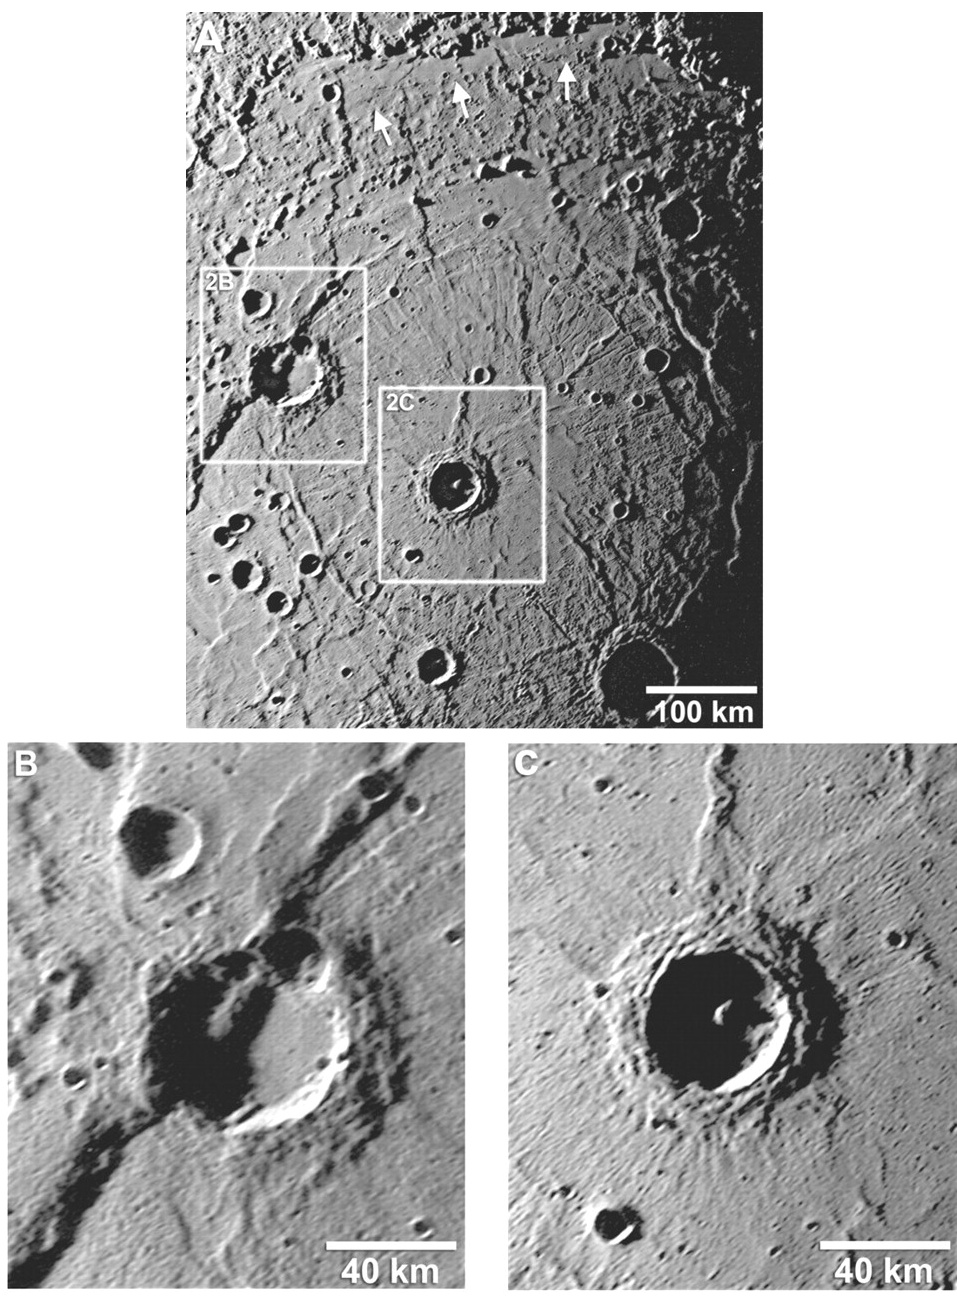

A Closer Look into Rembrandt Basin

Details about the newly discovered Rembrandt impact basin (PIA12049) were published recently in Science magazine, and the images shown here are from that article. The top image shows a NAC mosaic of the interior of Rembrandt, and white arrows indicate areas near the basin’s northern rim that have been infilled by volcanic smooth plains. The white boxes outline areas with two craters that are shown in more detail in the bottom images. The walls and floor of the crater in the bottom left image (diameter of 60 kilometers, 37 miles) have been cross-cut and offset by a younger lobate scarp. In contrast, the crater in the bottom right image (diameter of 44 kilometers, 27 miles) exhibits characteristics of a young, fresh crater that has not been altered by scarps or volcanic smooth plains. By examining details such as these for different features within Rembrandt, the relative timing of volcanism, deformation, and cratering within this basin is being revealed.

Date Acquired: October 6, 2008
Image Mission Elapsed Time (MET): 131766396, 131766401, 131766417
Instrument: Narrow Angle Camera (NAC) of the Mercury Dual Imaging System (MDIS)
Scale: Rembrandt basin has a diameter of 715 kilometers (444 miles)
Spacecraft Altitude: 16,800 kilometers (10,400 miles)

These images are from MESSENGER, a NASA Discovery mission to conduct the first orbital study of the innermost planet, Mercury. For information regarding the use of images, see the MESSENGER image use policy.

Credit: NASA/Johns Hopkins University Applied Physics Laboratory/Carnegie Institution of Washington, Figure 2 from Watters et al., Science, 324, 618-621, 2009.